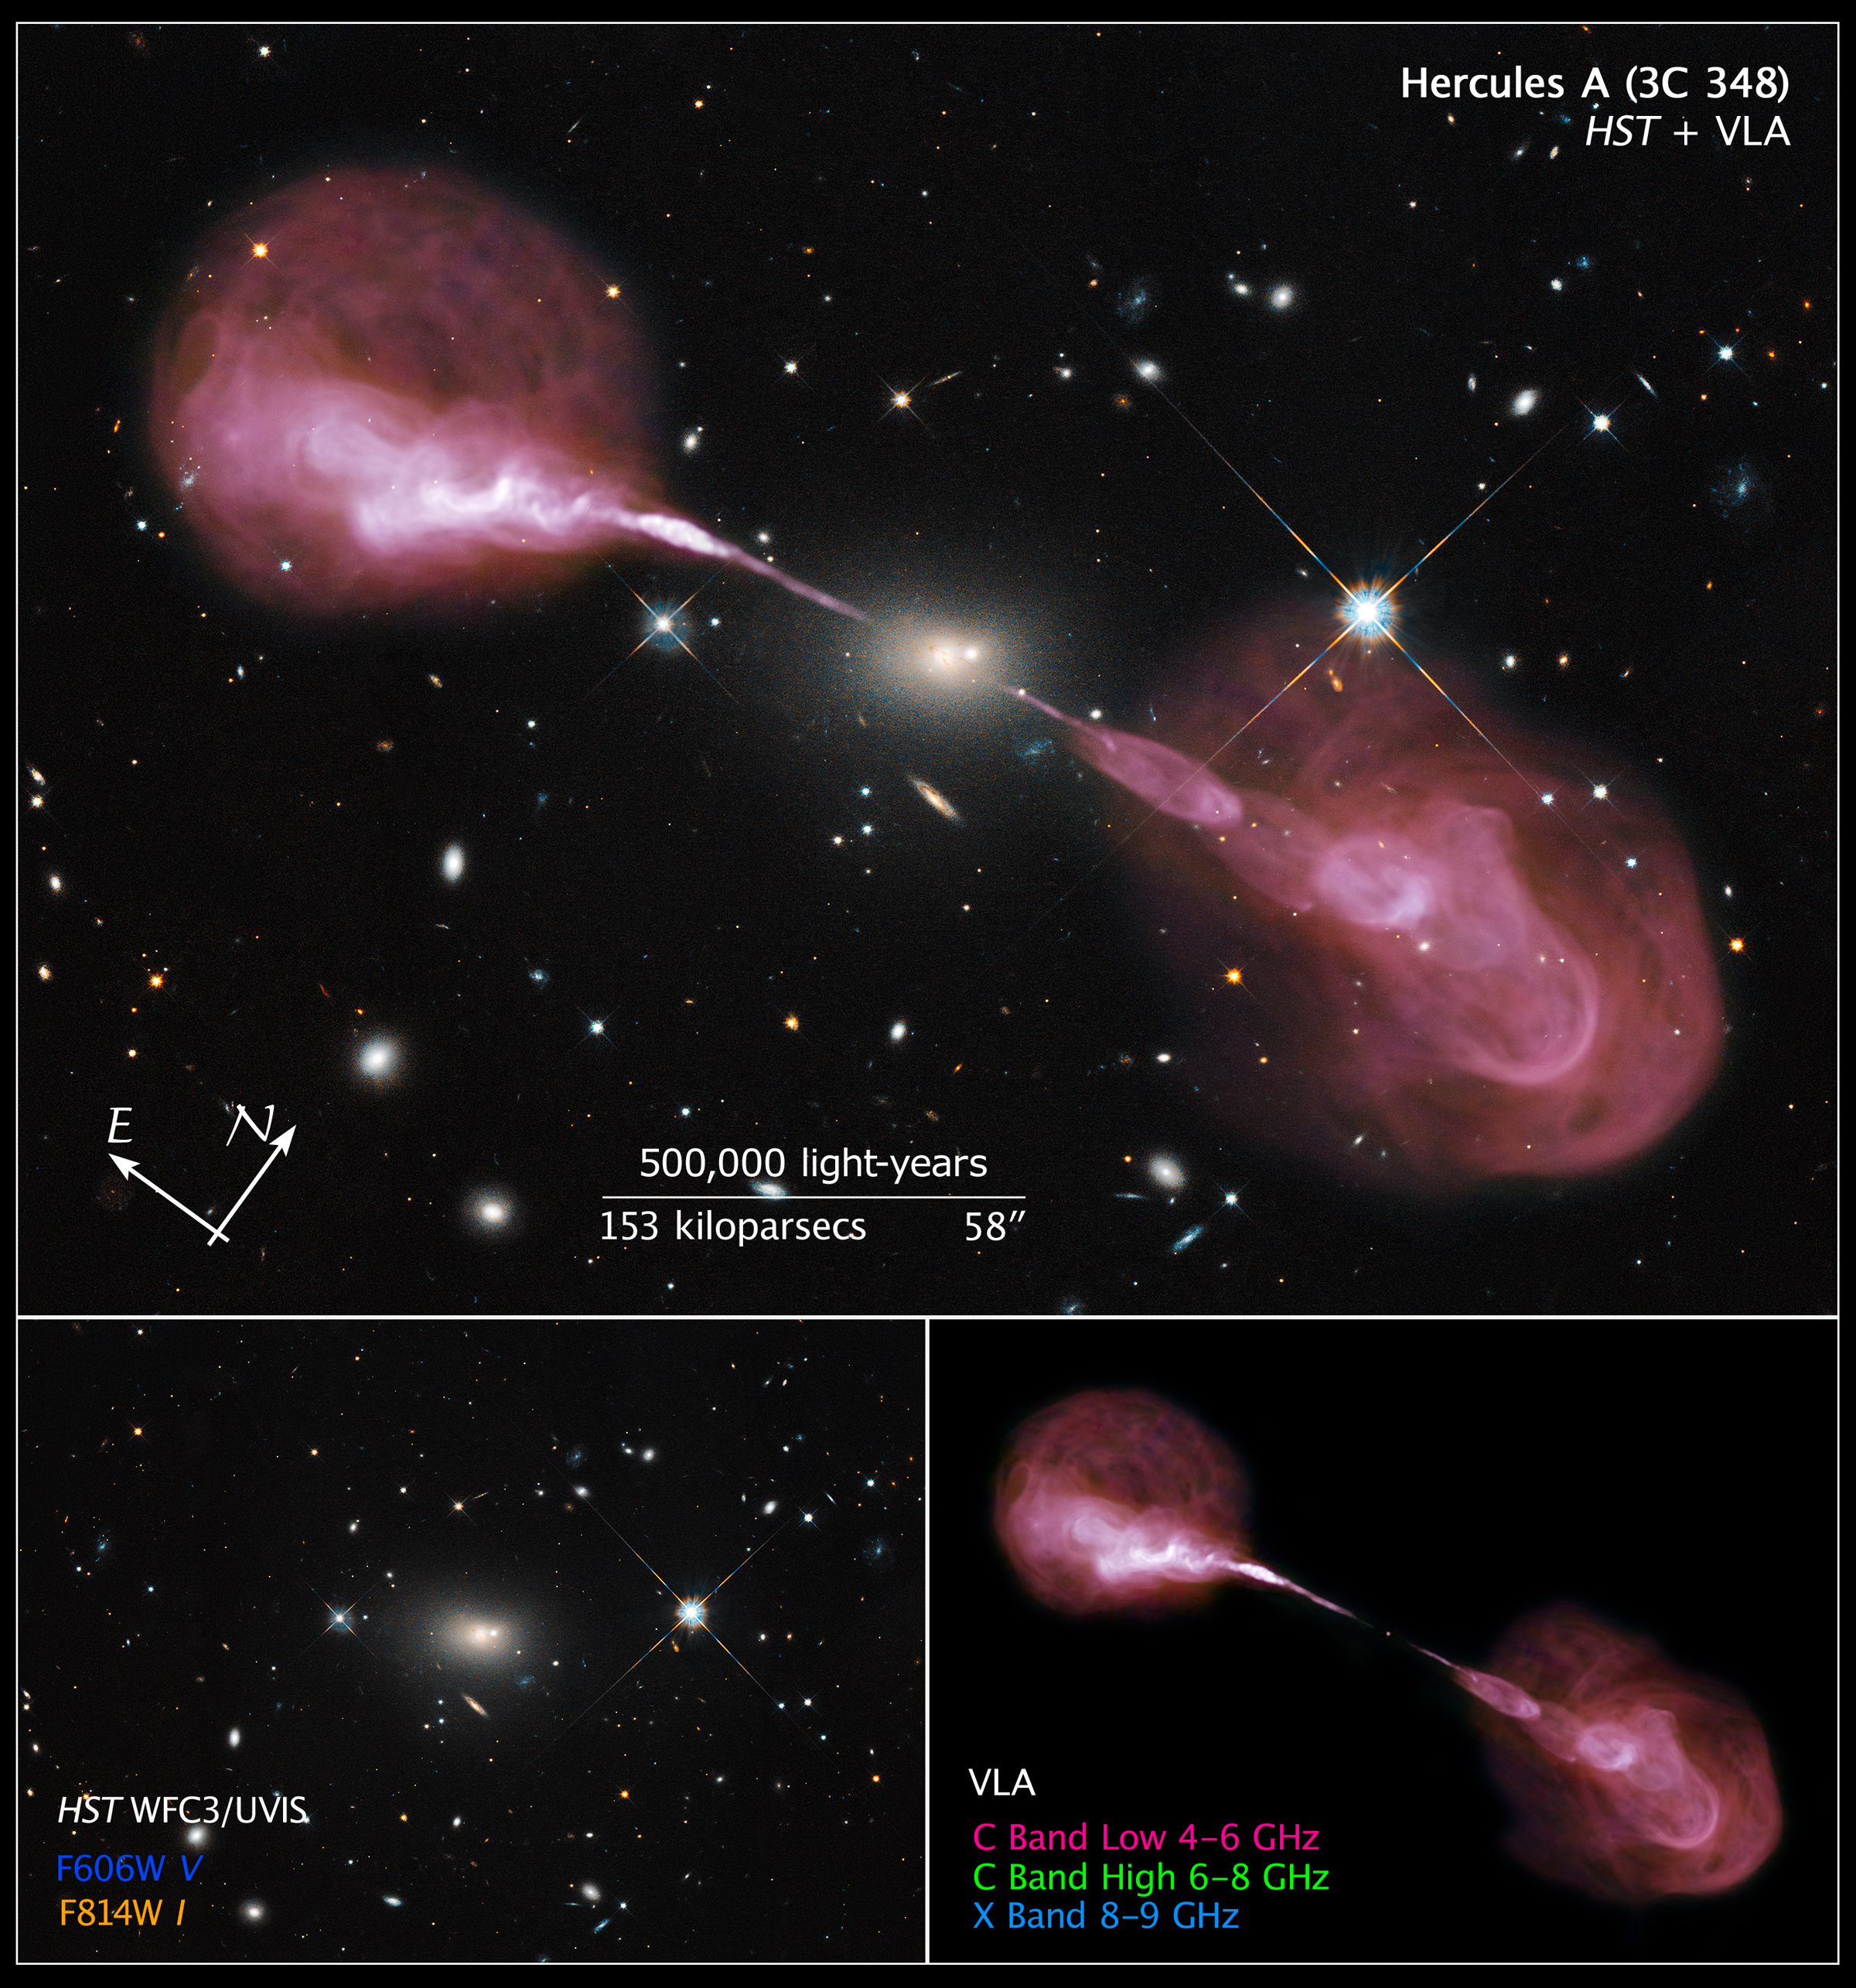

Compass and Scale Image of Hercules A

Object Name: Hercules A, Herc A, 3C 348
Object Description: Active Galaxy; Radio Galaxy
Instrument: HST/WFC3/UVIS and National Radio Astronomy Observatory VLA
Filters: WFC3/UVIS: F606W (V) and F814W (I) VLA: C Band Low (4-6 GHz), C Band High (6-8 GHz), and X Band Low (8-9 GHz)
Exposure Time: 1 hour

This image is a composite of separate exposures acquired by Hubble's WFC3 instrument and the VLA. Several filters were used to sample various wavelengths/frequencies. The color results from assigning different hues (colors) to each monochromatic (grayscale) image associated with an individual filter. In this case, the assigned colors are: Orange: F814W (I) Blue: WFC3/UVIS F606W (V) + VLA X Band Low (8-9 GHz) Green: VLA C Band High (6-8 GHz) Red: VLA C Band Low (4-6 GHz)

Credit: Illustration: NASA, ESA, and Z. Levay (STScI)